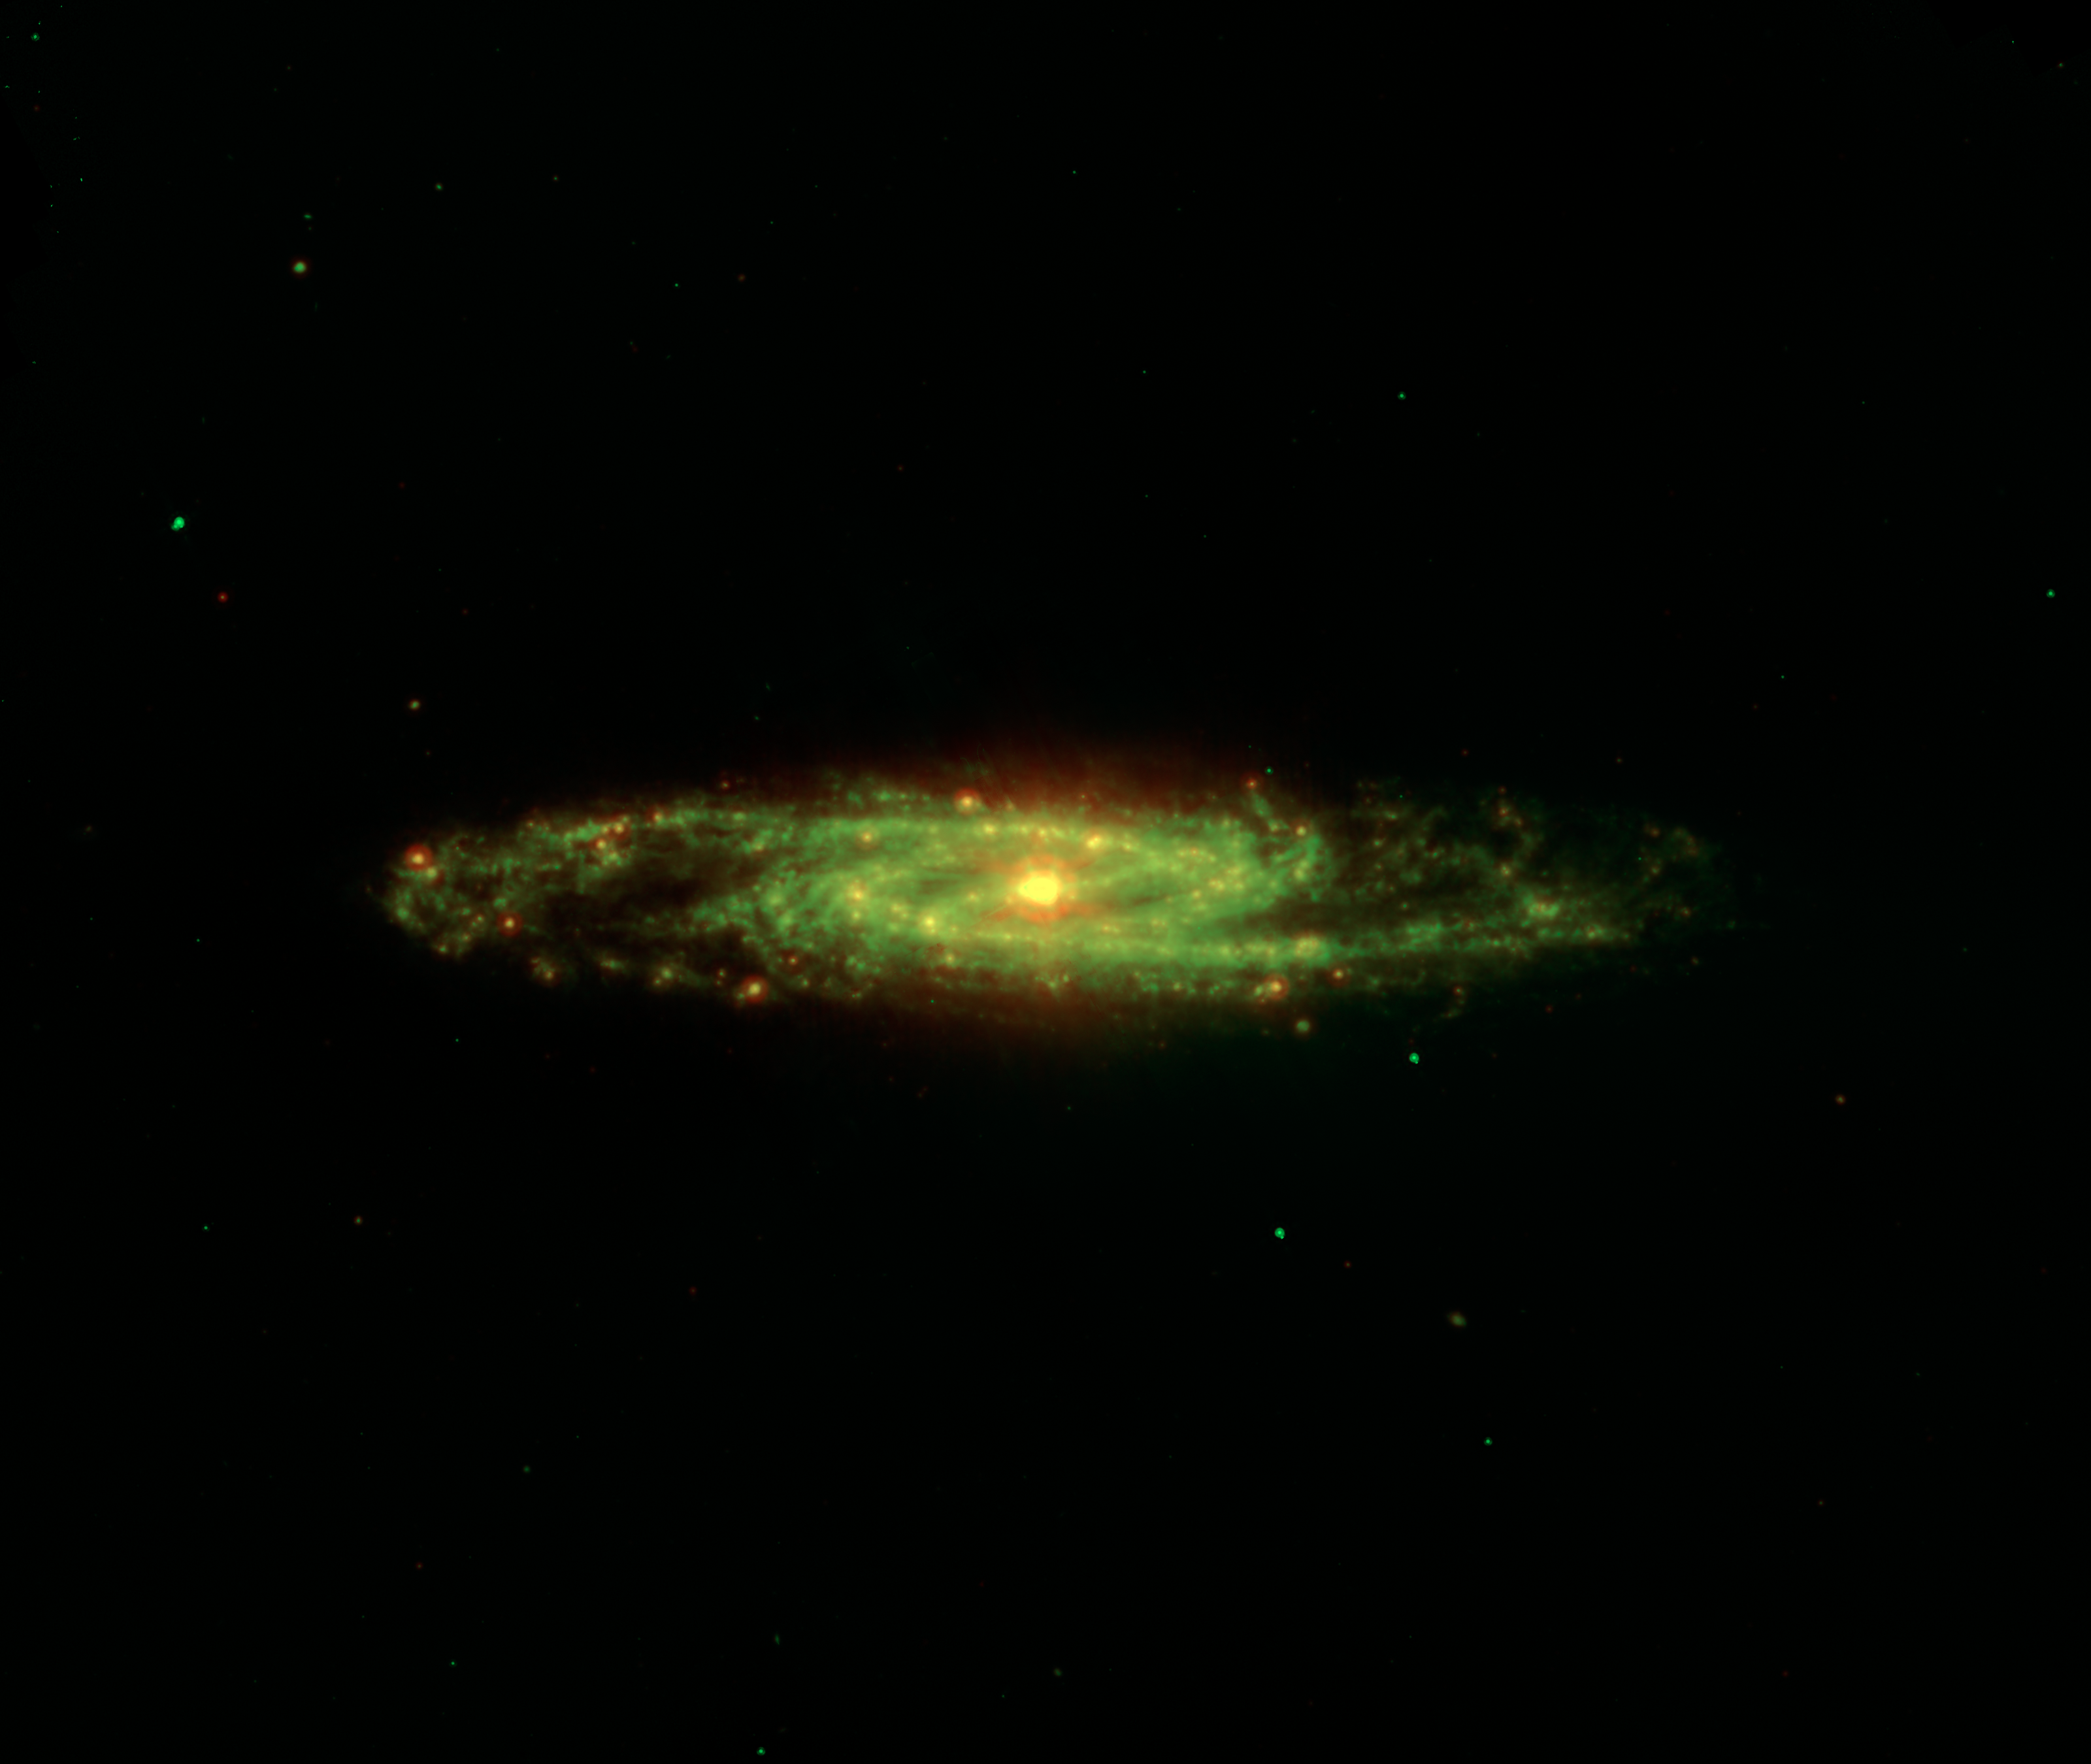

The Dusty Barred Sculptor Galaxy

The spectacular dusty swirling arms and central bar of the Sculptor galaxy are revealed in this new view from NASAs Spitzer Space Telescope. The main image is an infrared composite combining data from two of Spitzers detectors taken during its early cold, or cryogenic, mission.

Also known as NGC 253, the Sculptor galaxy is part of a cluster of galaxies visible to observers in the Southern hemisphere. It is known as a starburst galaxy for the extraordinarily strong star formation in its nucleus. This activity warms the surrounding dust clouds, causing the brilliant yellow-red glow in the center of this infrared image. Regions of star formation glow especially bright at the longest wavelengths (red).

Infrared light with wavelengths of 8.0 microns is rendered in green, and 24-micron emission is red.

Credit: NASA/JPL-Caltech